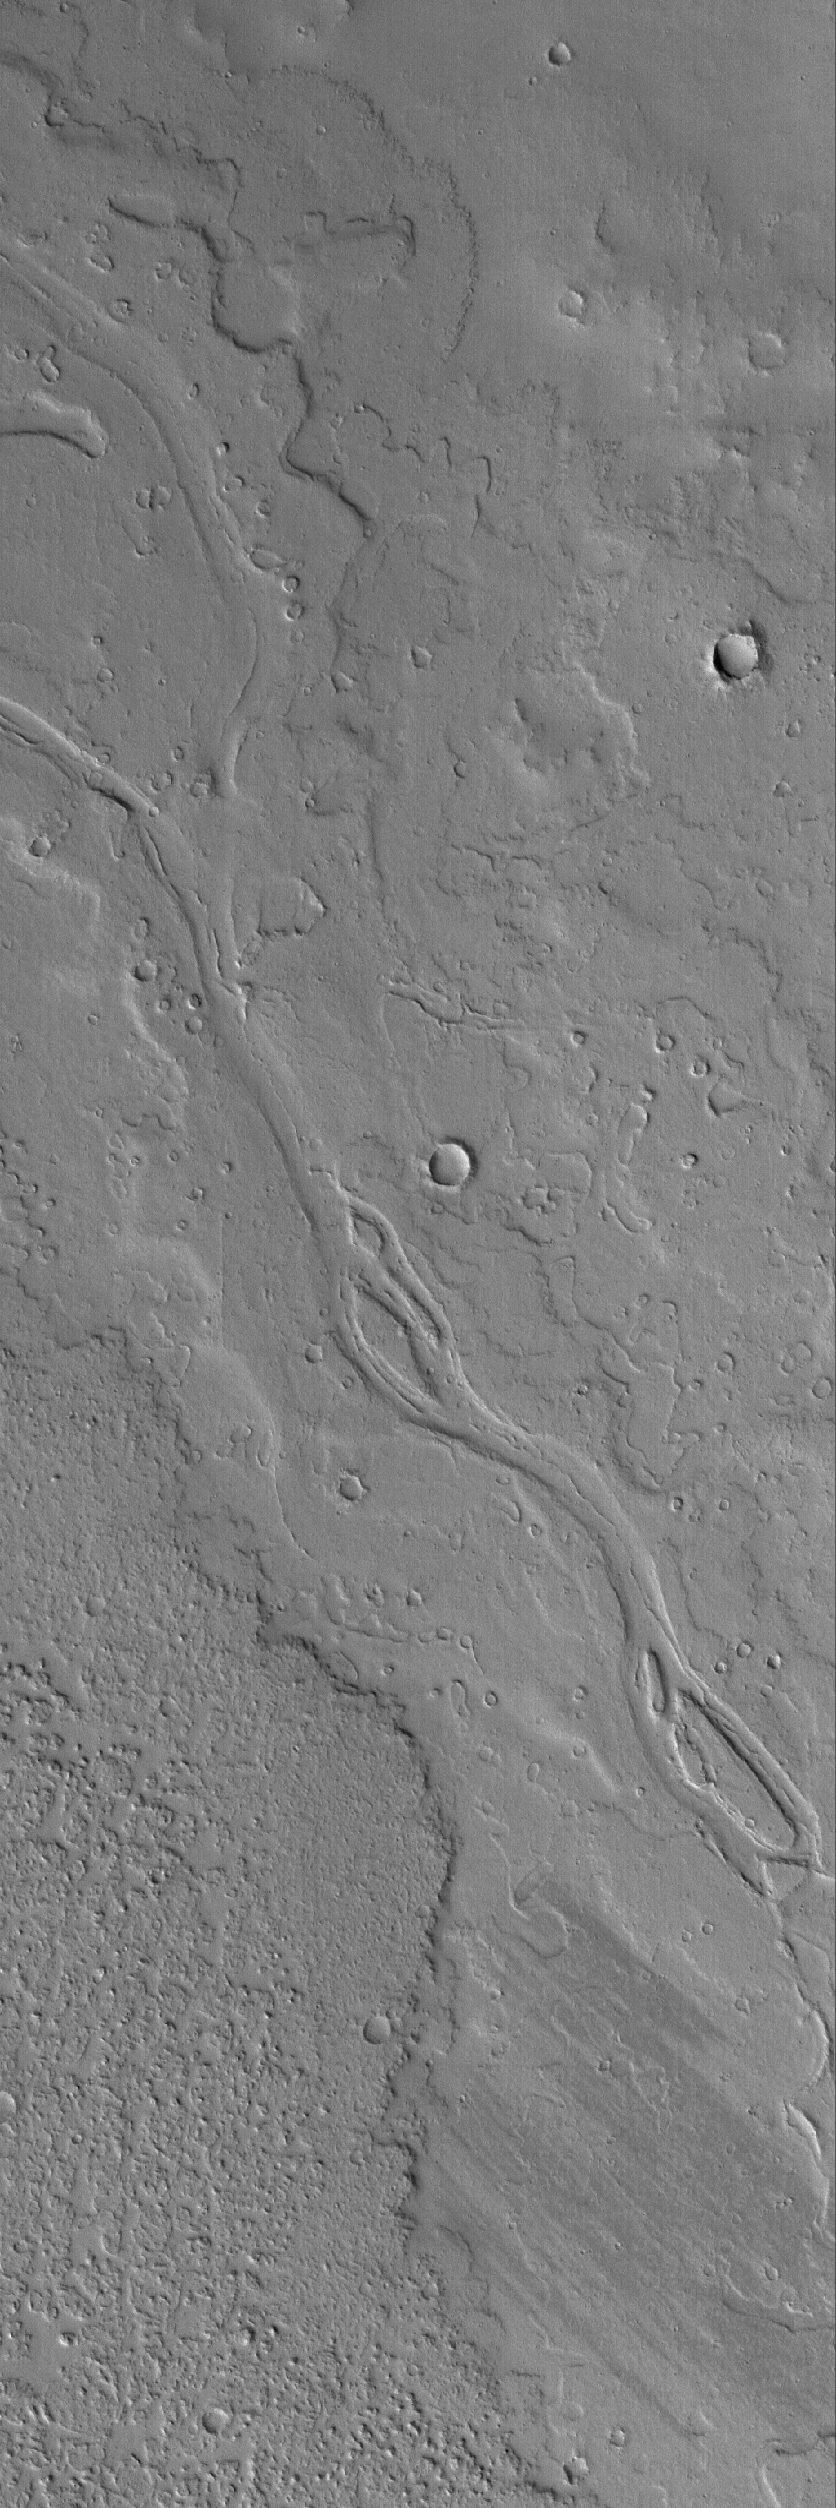

Tharsis Potluck

22 May 2006
This Mars Global Surveyor (MGS) Mars Orbiter Camera (MOC) image shows a portion of a dust-covered plain northwest of Jovis Tholus which is host to several overlapping, ancient lava flows and a channel containing streamlined features indicative of fluid flow.

Location near: 22.5°N, 122.3°W
Image width: ~3 km (~1.9 mi)
Illumination from: lower left
Season: Northern Spring

Credit: NASA/JPL/Malin Space Science Systems